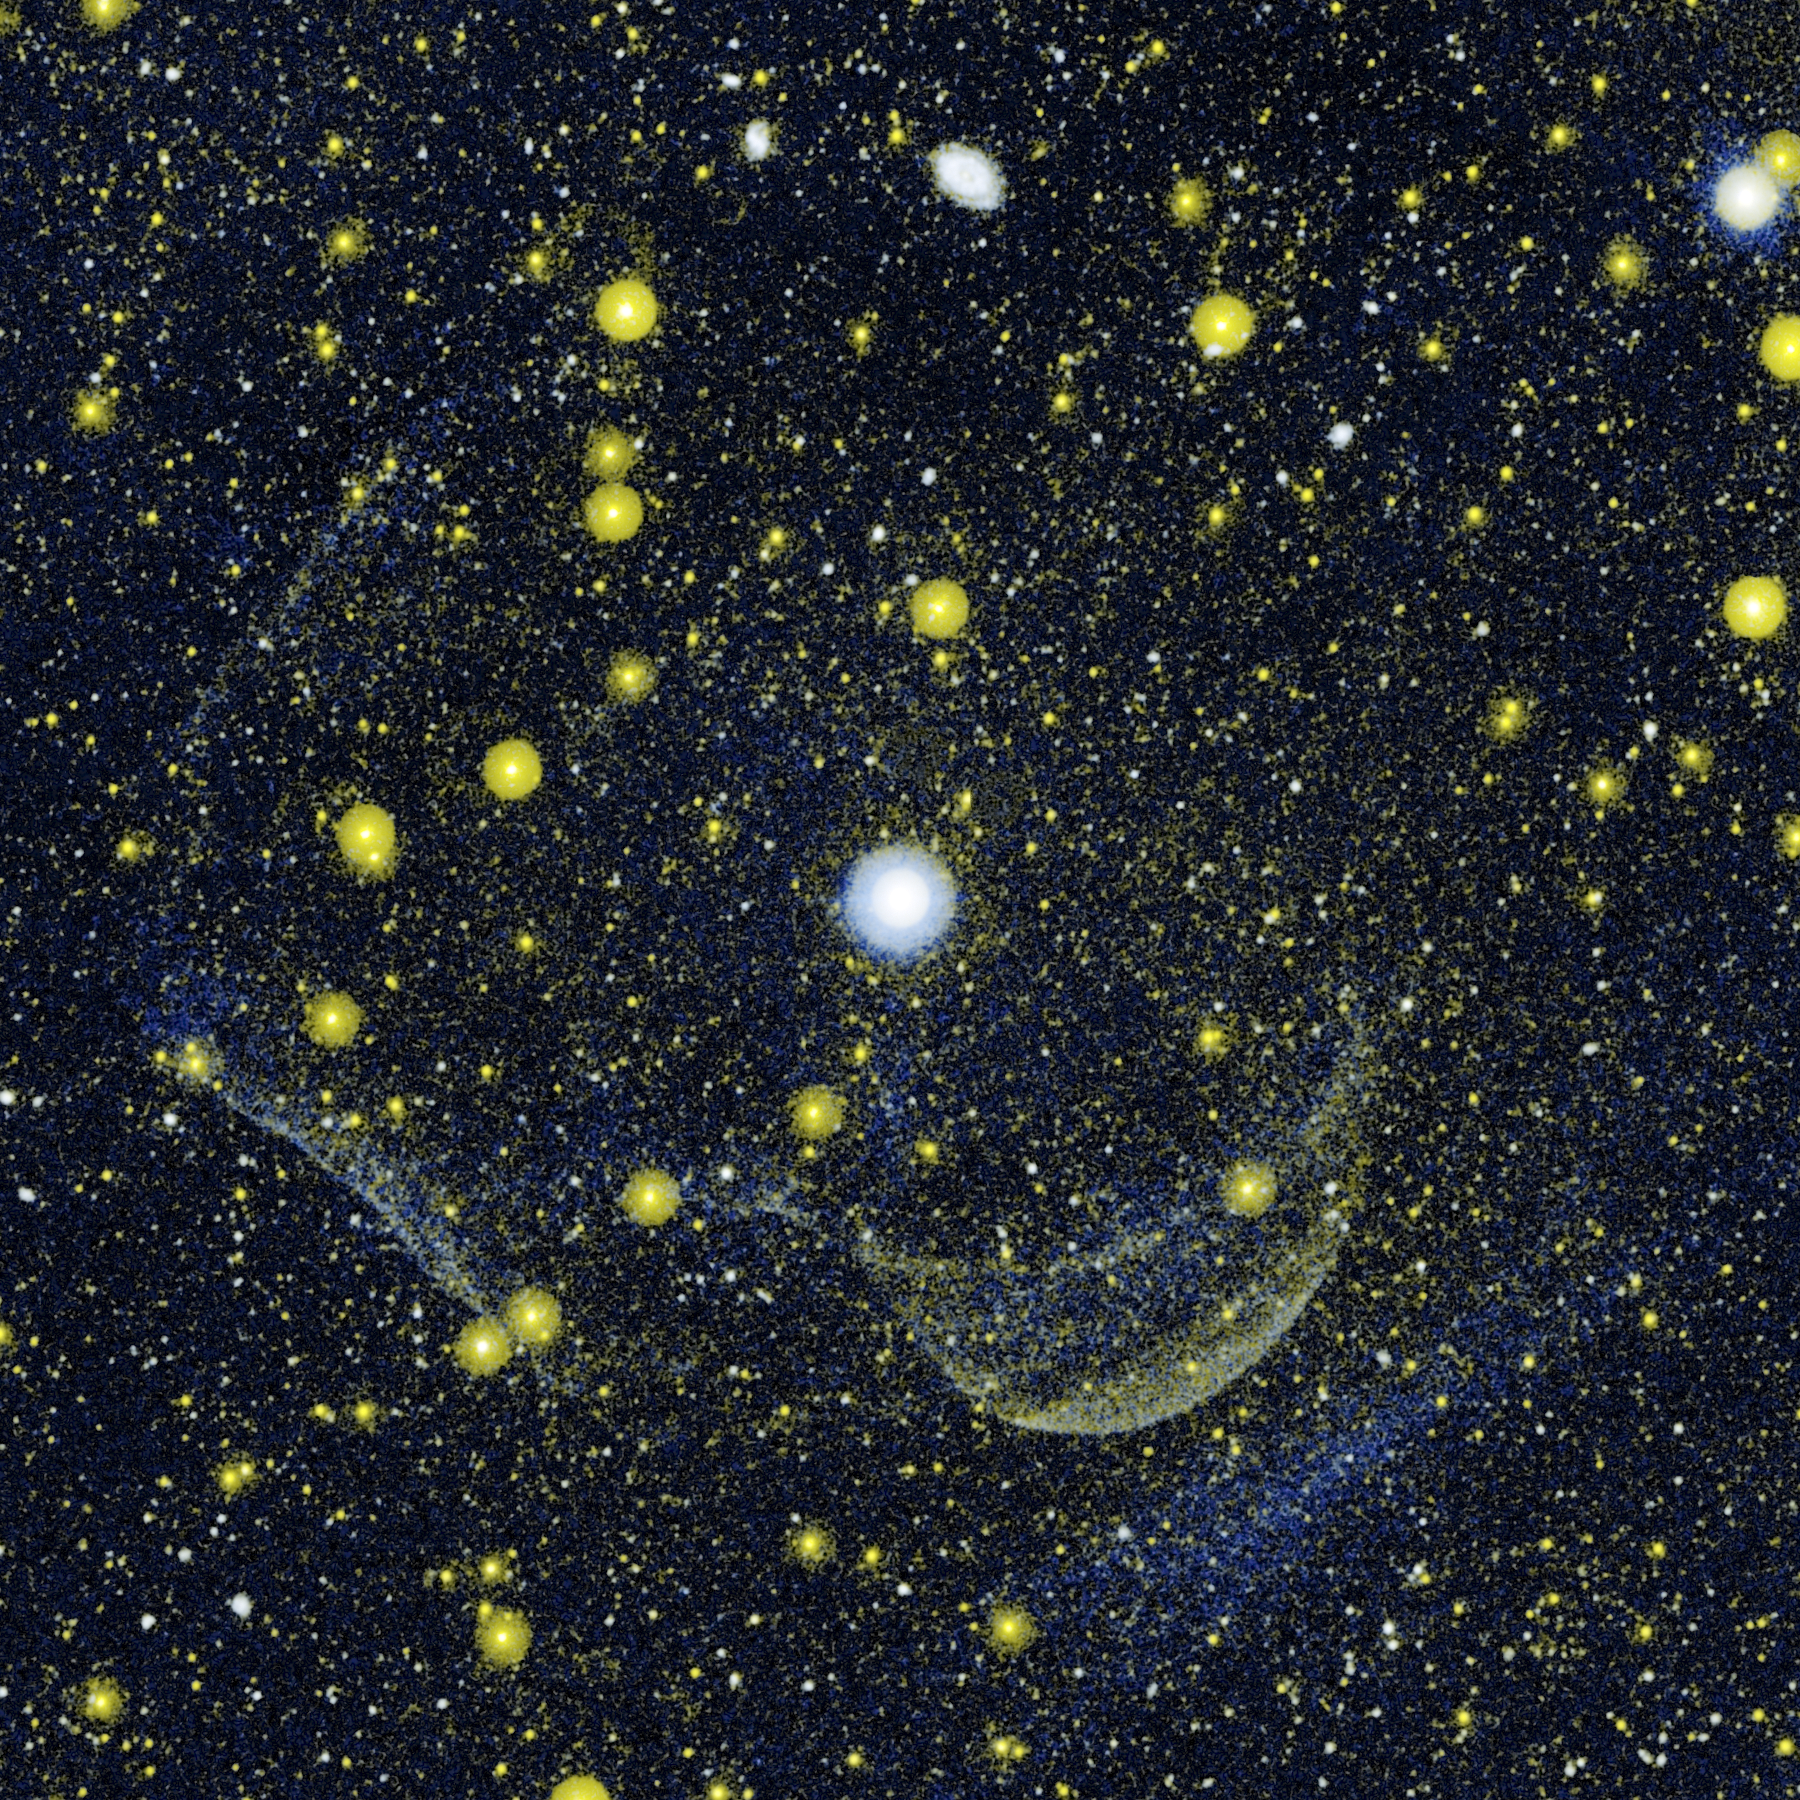

Scene of Multiple Explosions

This composite image shows Z Camelopardalis, or Z Cam, a double-star system featuring a collapsed, dead star, called a white dwarf, and a companion star, as well as a ghostly shell around the system. The massive shell provides evidence of lingering material ejected during and swept up by a powerful classical nova explosion that occurred probably a few thousand years ago.

The image combines data gathered from the far-ultraviolet and near-ultraviolet detectors on NASA’s Galaxy Evolution Explorer on Jan. 25, 2004. The orbiting observatory first began imaging Z Cam in 2003.

Z Cam is the largest white object in the image, located near the center. Parts of the shell are seen as a lobe-like, wispy, yellowish feature below and to the right of Z Cam, and as two large, whitish, perpendicular lines on the left.

Z Cam was one of the first known recurrent dwarf nova, meaning it erupts in a series of small, “hiccup-like” blasts, unlike classical novae, which undergo a massive explosion. That’s why the huge shell around Z Cam caught the eye of astronomer Dr. Mark Seibert of Carnegie Institution of Washington in Pasadena, Calif. – it could only be explained as the remnant of a full-blown classical nova explosion. This finding provides the first evidence that some binary systems undergo both types of explosions. Previously, a link between the two types of novae had been predicted, but there was no evidence to support the theory.

The faint bluish streak in the bottom right corner of the image is ultraviolet light reflected by dust that may or may not be related to Z Cam. Numerous foreground and background stars and galaxies are visible as yellow and white spots. The yellow objects are strong near-ultraviolet emitters; blue features have strong far-ultraviolet emission; and white objects have nearly equal amounts of near-ultraviolet and far-ultraviolet emission.

Credit: NASA/JPL-Caltech